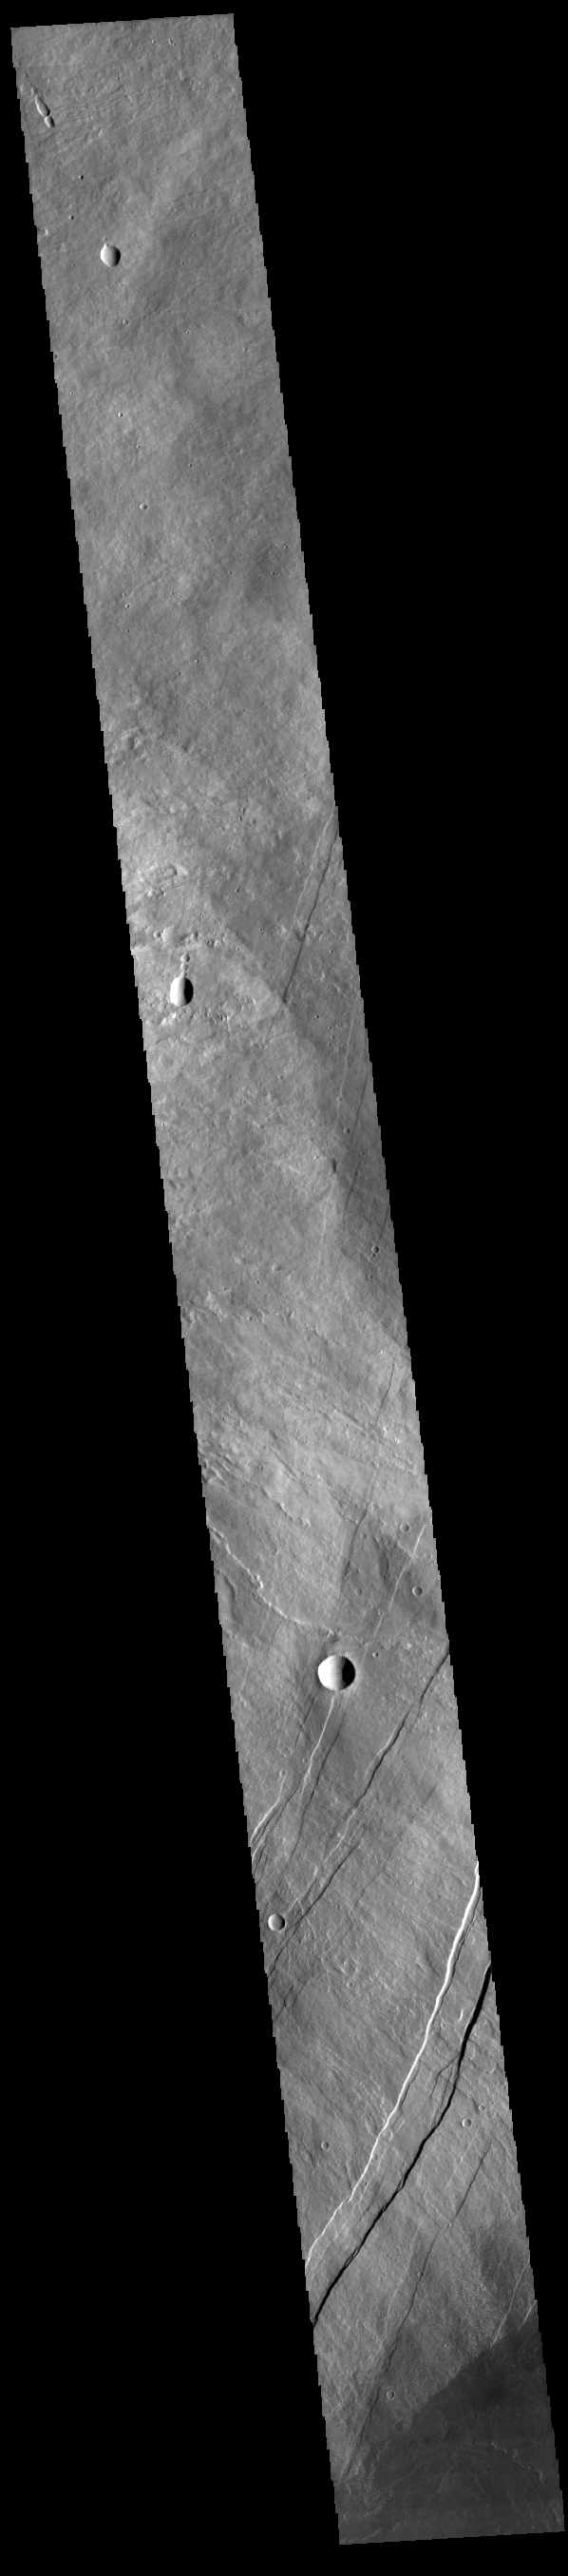

Arsia Mons

Today’s VIS image shows part of the eastern flank of Arsia Mons, including part of Oti Fossae (bottom of image). Arsia Mons is the southernmost and youngest of the three large, aligned Tharsis volcanoes. Oti Fossae – linear graben – follow the major northeast/southwest trend of the volcanoes.

Credit: NASA/JPL-Caltech/ASU